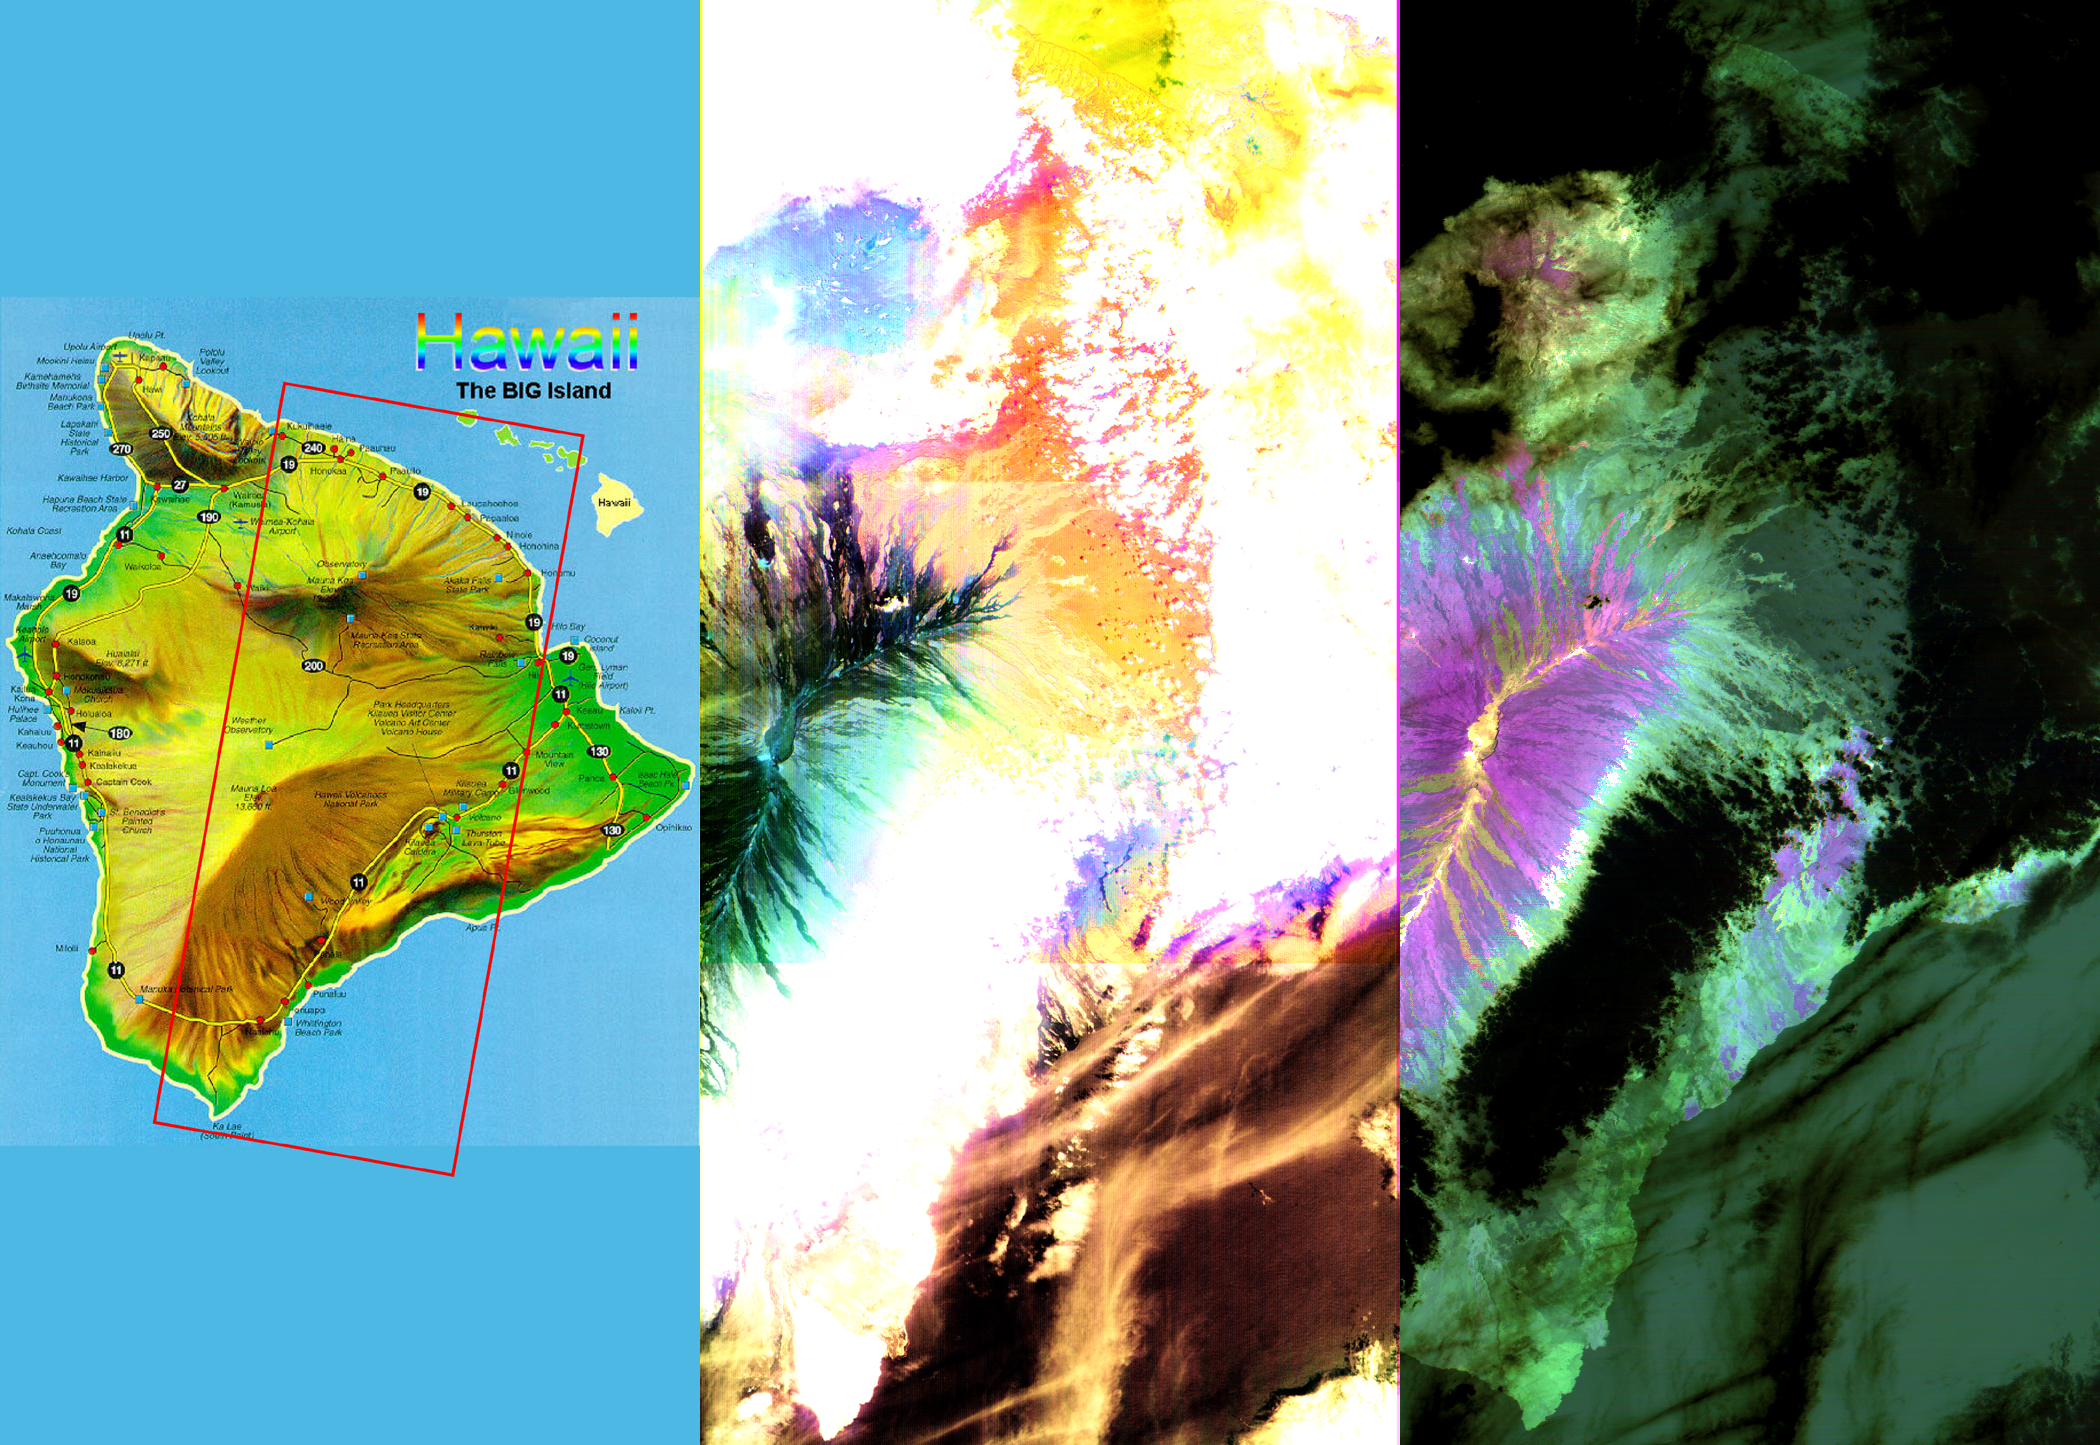

ASTER Images the Island of Hawaii

These images of the Island of Hawaii were acquired on March 19, 2000 by the Advanced Spaceborne Thermal Emission and Reflection Radiometer (ASTER) on NASA’s Terra satellite. With its 14 spectral bands from the visible to the thermal infrared wavelength region, and its high spatial resolution of 15 to 90 meters (about 50 to 300 feet), ASTER will image Earth for the next 6 years to map and monitor the changing surface of our planet. Data are shown from the short wavelength and thermal infrared spectral regions, illustrating how different and complementary information is contained in different parts of the spectrum.

Left image: This false-color image covers an area 60 kilometers (37 miles) wide and 120 kilometers (75 miles) long in three bands of the short wavelength infrared region. While, much of the island was covered in clouds, the dominant central Mauna Loa volcano, rising to an altitude of 4115 meters (13,500 feet), is cloud-free. Lava flows can be seen radiating from the central crater in green and black tones. As they reach lower elevations, the flows become covered with vegetation, and their image color changes to yellow and orange. Mauna Kea volcano to the north of Mauna Loa has a thin cloud-cover, producing a bluish tone on the image. The ocean in the lower right appears brown due to the color processing.

Right image: This image is a false-color composite of three thermal infrared bands. The brightness of the colors is proportional to the temperature, and the hues display differences in rock composition. Clouds are black, because they are the coldest objects in the scene. The ocean and thick vegetation appear dark green because they are colder than bare rock surfaces, and have no thermal spectral features. Lava flows are shades of magenta, green, pink and yellow, reflecting chemical changes due to weathering and relative age differences.

Advanced Spaceborne Thermal Emission and Reflection Radiometer (ASTER) is one of five Earth-observing instruments launched December 18, 1999, on NASA’s Terra satellite. The instrument was built by Japan’s Ministry of International Trade and Industry. A joint U.S./Japan science team is responsible for validation and calibration of the instrument and the data products. Dr. Anne Kahle at NASA’s Jet Propulsion Laboratory, Pasadena, California, is the U.S. Science team leader; Moshe Pniel of JPL is the project manager. ASTER is the only high resolution imaging sensor on Terra. The primary goal of the ASTER mission is to obtain high-resolution image data in 14 channels over the entire land surface, as well as black and white stereo images. With revisit time of between 4 and 16 days, ASTER will provide the capability for repeat coverage of changing areas on Earth’s surface.

The broad spectral coverage and high spectral resolution of ASTER will provide scientists in numerous disciplines with critical information for surface mapping, and monitoring dynamic conditions and temporal change. Example applications are: monitoring glacial advances and retreats; monitoring potentially active volcanoes; identifying crop stress; determining cloud morphology and physical properties; wetlands evaluation; thermal pollution monitoring; coral reef degradation; surface temperature mapping of soils and geology; and measuring surface heat balance.

Credit: NASA/GSFC/METI/ERSDAC/JAROS, and U.S./Japan ASTER Science Team